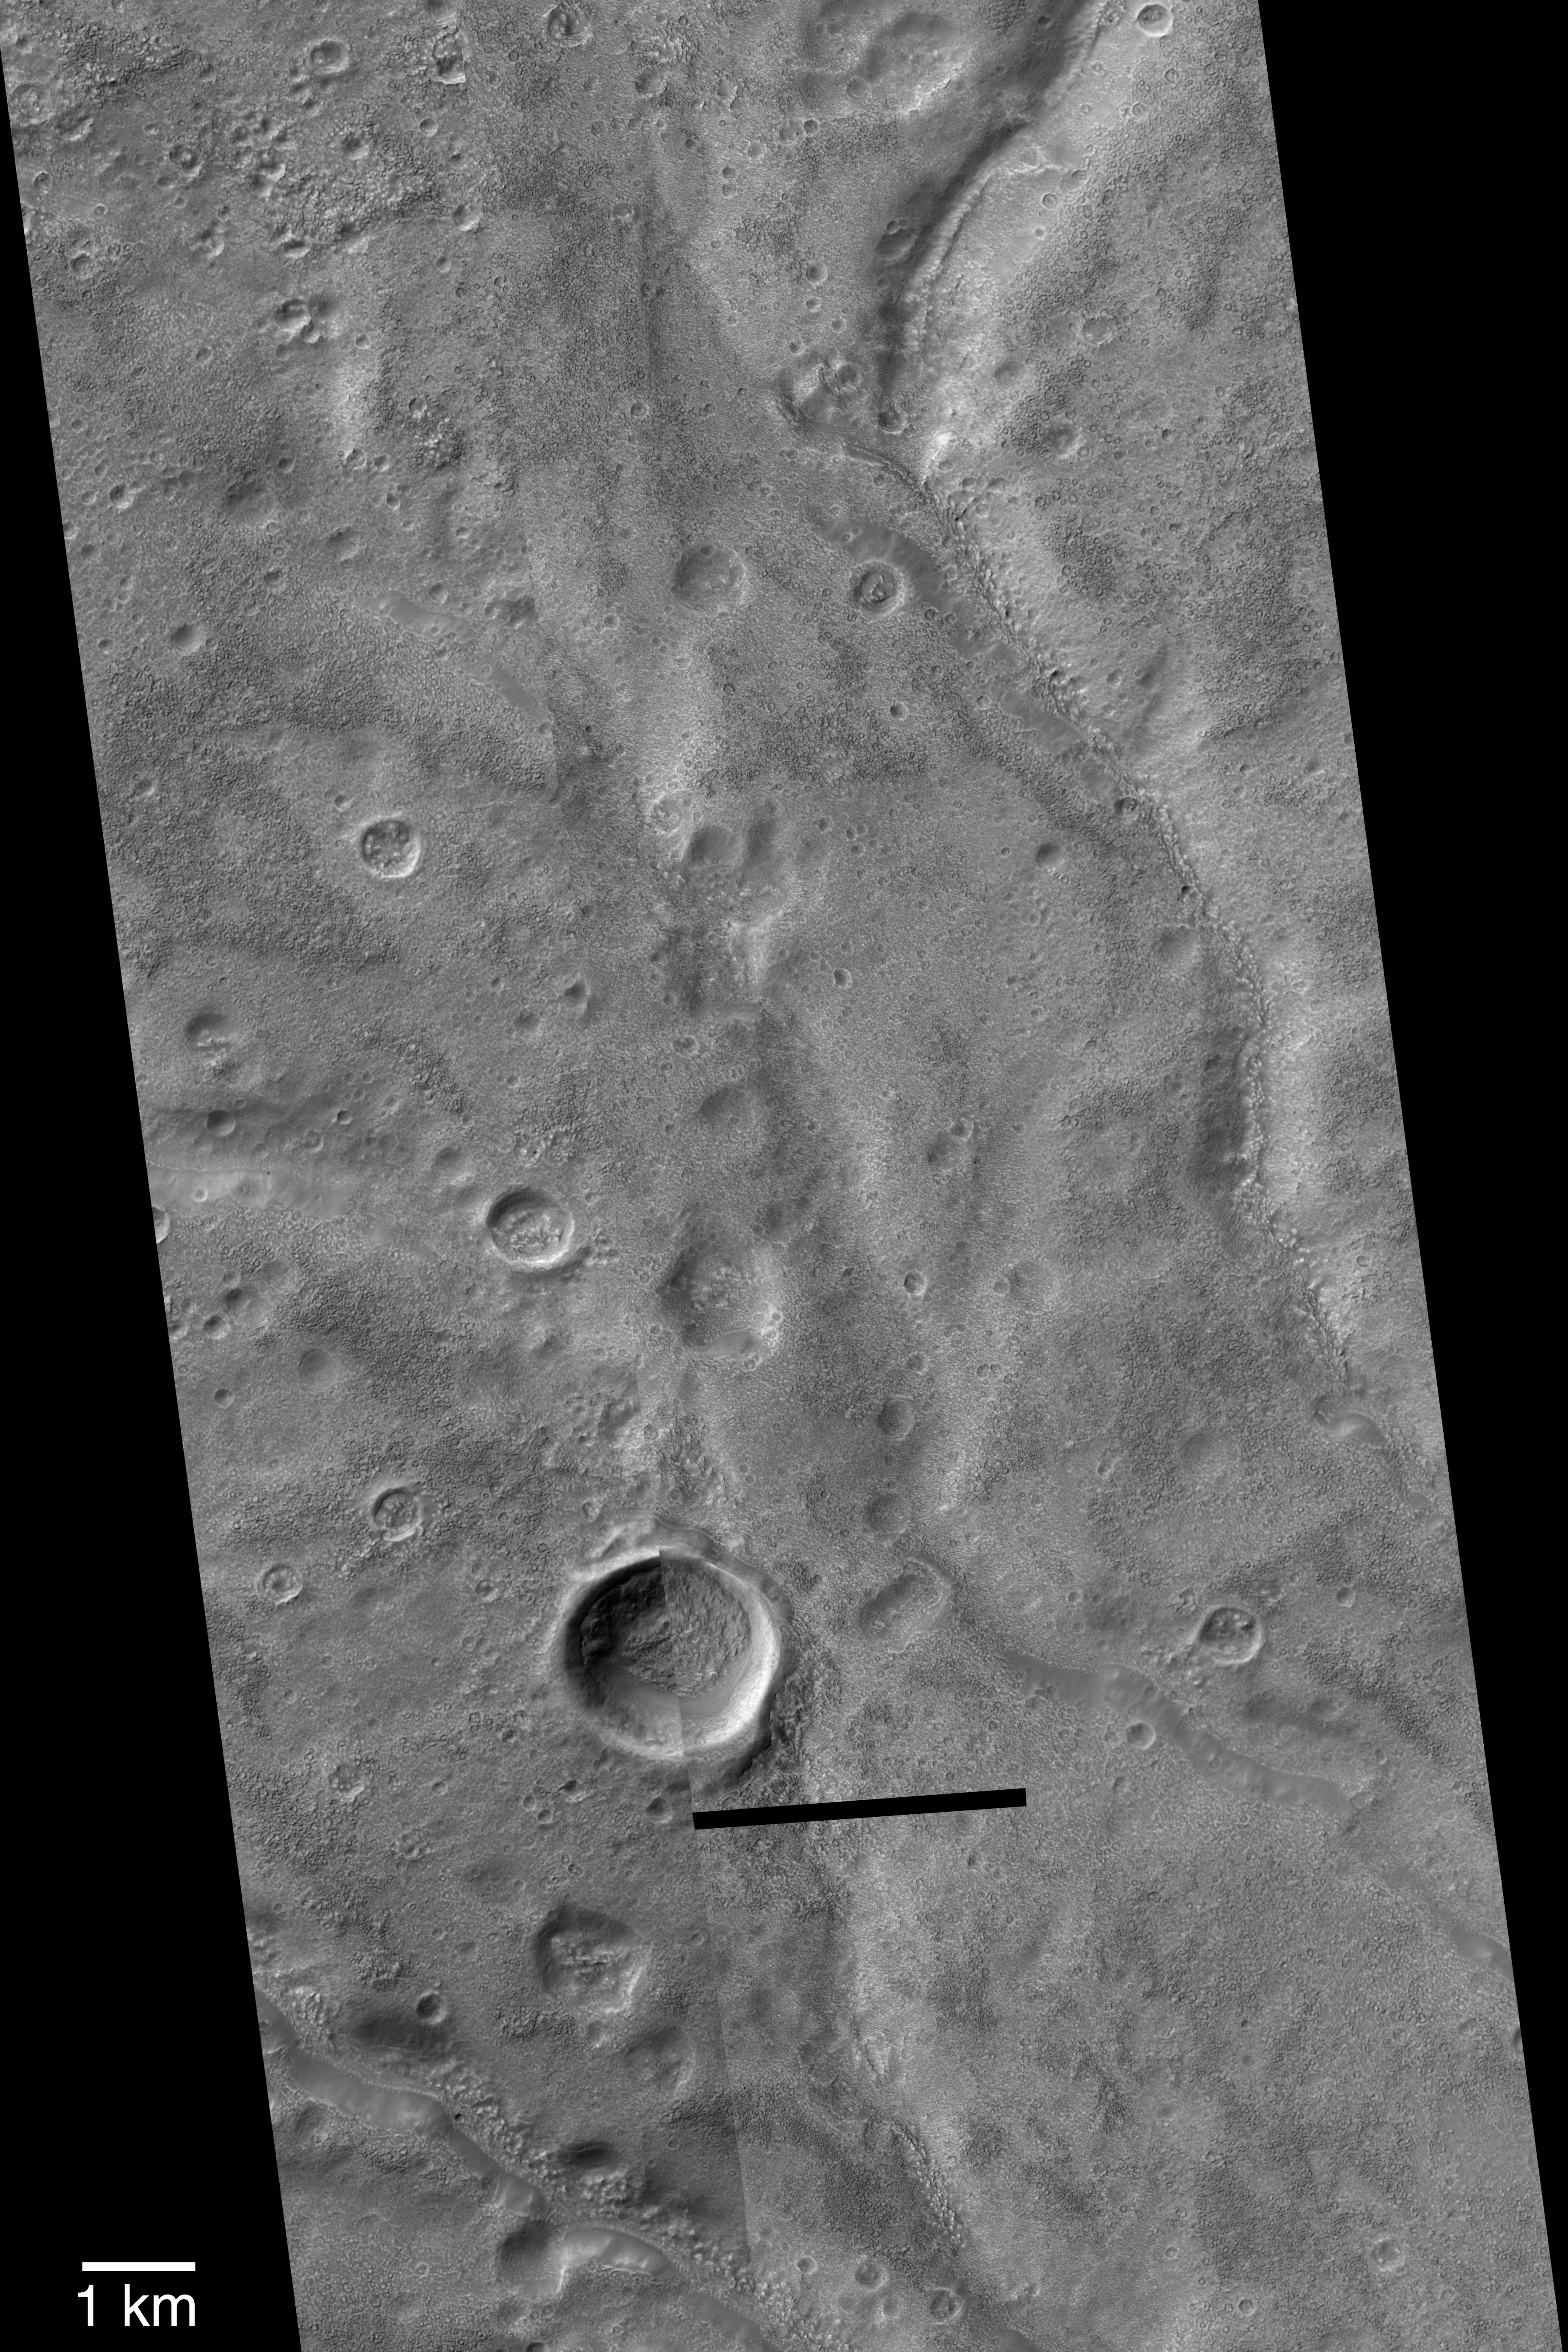

Warrego Valles

3 October 2004
When viewed at 100 to 300 meters per pixel in old Mariner 9 and Viking orbiter images, Warrego Valles appears to be a grouping of intricately-carved networks of branching valleys. This region has often been used as the type example of martian valley networks, and key evidence that Mars may have once been warmer, wetter, and perhaps had precipitation in the form of rain or snow. However, when viewed at very high resolution (1.5 to 4.5 meters per pixel) with the Mars Global Surveyor (MGS) Mars Orbiter Camera (MOC), the Warrego valleys break down into a series of vaguely continuous (in other words, not necessarily connected to each other) troughs that have been covered and partially filled by a material that has eroded to form a very rough-textured surface. None of the original valley floor or wall features are visible because of this rough-textured mantle, and thus very little can be said regarding whether the valleys represent the results of persistent flow and precipitation runoff. Despite the MOC observations and the relatively unique nature of these valleys relative to other valley networks on Mars, the Warrego Valles continue to be used by many as an example of typical martian valley networks. The picture shown here is a mosaic of three MOC narrow angle images obtained in 1999 and 2004: M07-02071, R15-00492, and R15-02626. The dark bar near the bottom center is the location of a data drop, lost during transmission. The 1 km scale bar is approximately equal to 0.62 miles. Sunlight illuminates the images from the upper left, north is up, and the scene is located near 42.4°S, 93.5°W.

Credit: NASA/JPL/Malin Space Science Systems